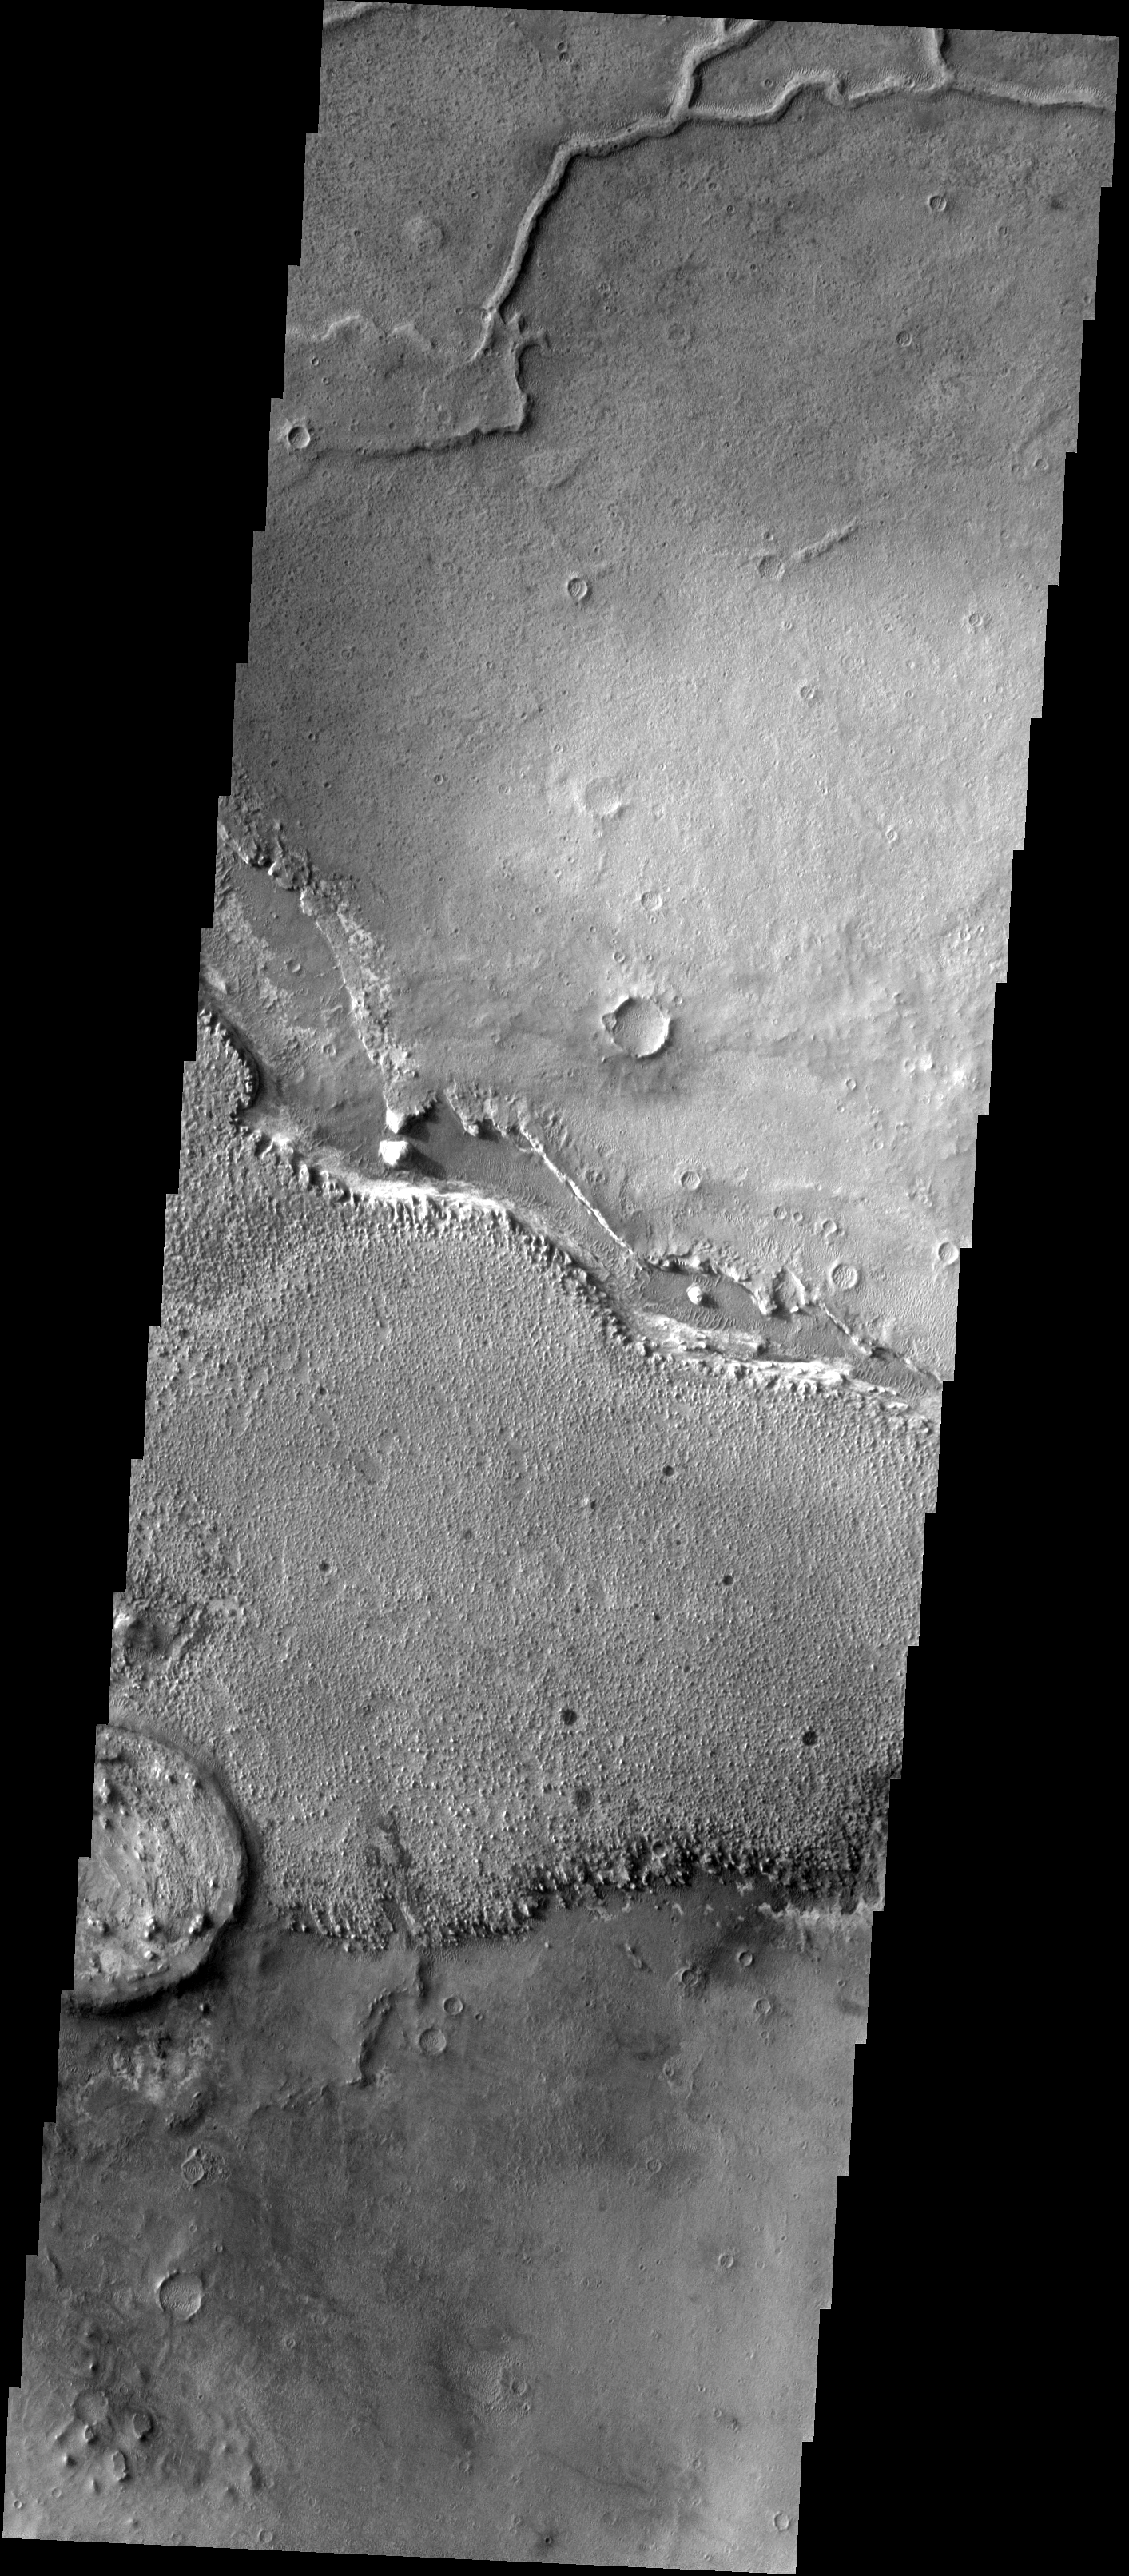

Ridge or Channel

Your eyes do not deceive you, this is a positive relief feature – a ridge. However, it does have a channel in its past. This type of feature is termed an inverted channel. One theory of how these features form is that rocky debris accumulates in channels of flowing water beneath glaciers. When the glacial ice is all removed the rocky channel bottom is left as a positive relief feature. On Earth such features are called eskers.

Image information: VIS instrument. Latitude 0.9N, Longitude 7.6E. 18 meter/pixel resolution.

Please see the THEMIS Data Citation Note for details on crediting THEMIS images.

Note: this THEMIS visual image has not been radiometrically nor geometrically calibrated for this preliminary release. An empirical correction has been performed to remove instrumental effects. A linear shift has been applied in the cross-track and down-track direction to approximate spacecraft and planetary motion. Fully calibrated and geometrically projected images will be released through the Planetary Data System in accordance with Project policies at a later time.

NASA’s Jet Propulsion Laboratory manages the 2001 Mars Odyssey mission for NASA’s Office of Space Science, Washington, D.C. The Thermal Emission Imaging System (THEMIS) was developed by Arizona State University, Tempe, in collaboration with Raytheon Santa Barbara Remote Sensing. The THEMIS investigation is led by Dr. Philip Christensen at Arizona State University. Lockheed Martin Astronautics, Denver, is the prime contractor for the Odyssey project, and developed and built the orbiter. Mission operations are conducted jointly from Lockheed Martin and from JPL, a division of the California Institute of Technology in Pasadena.

Credit: NASA/JPL/ASU